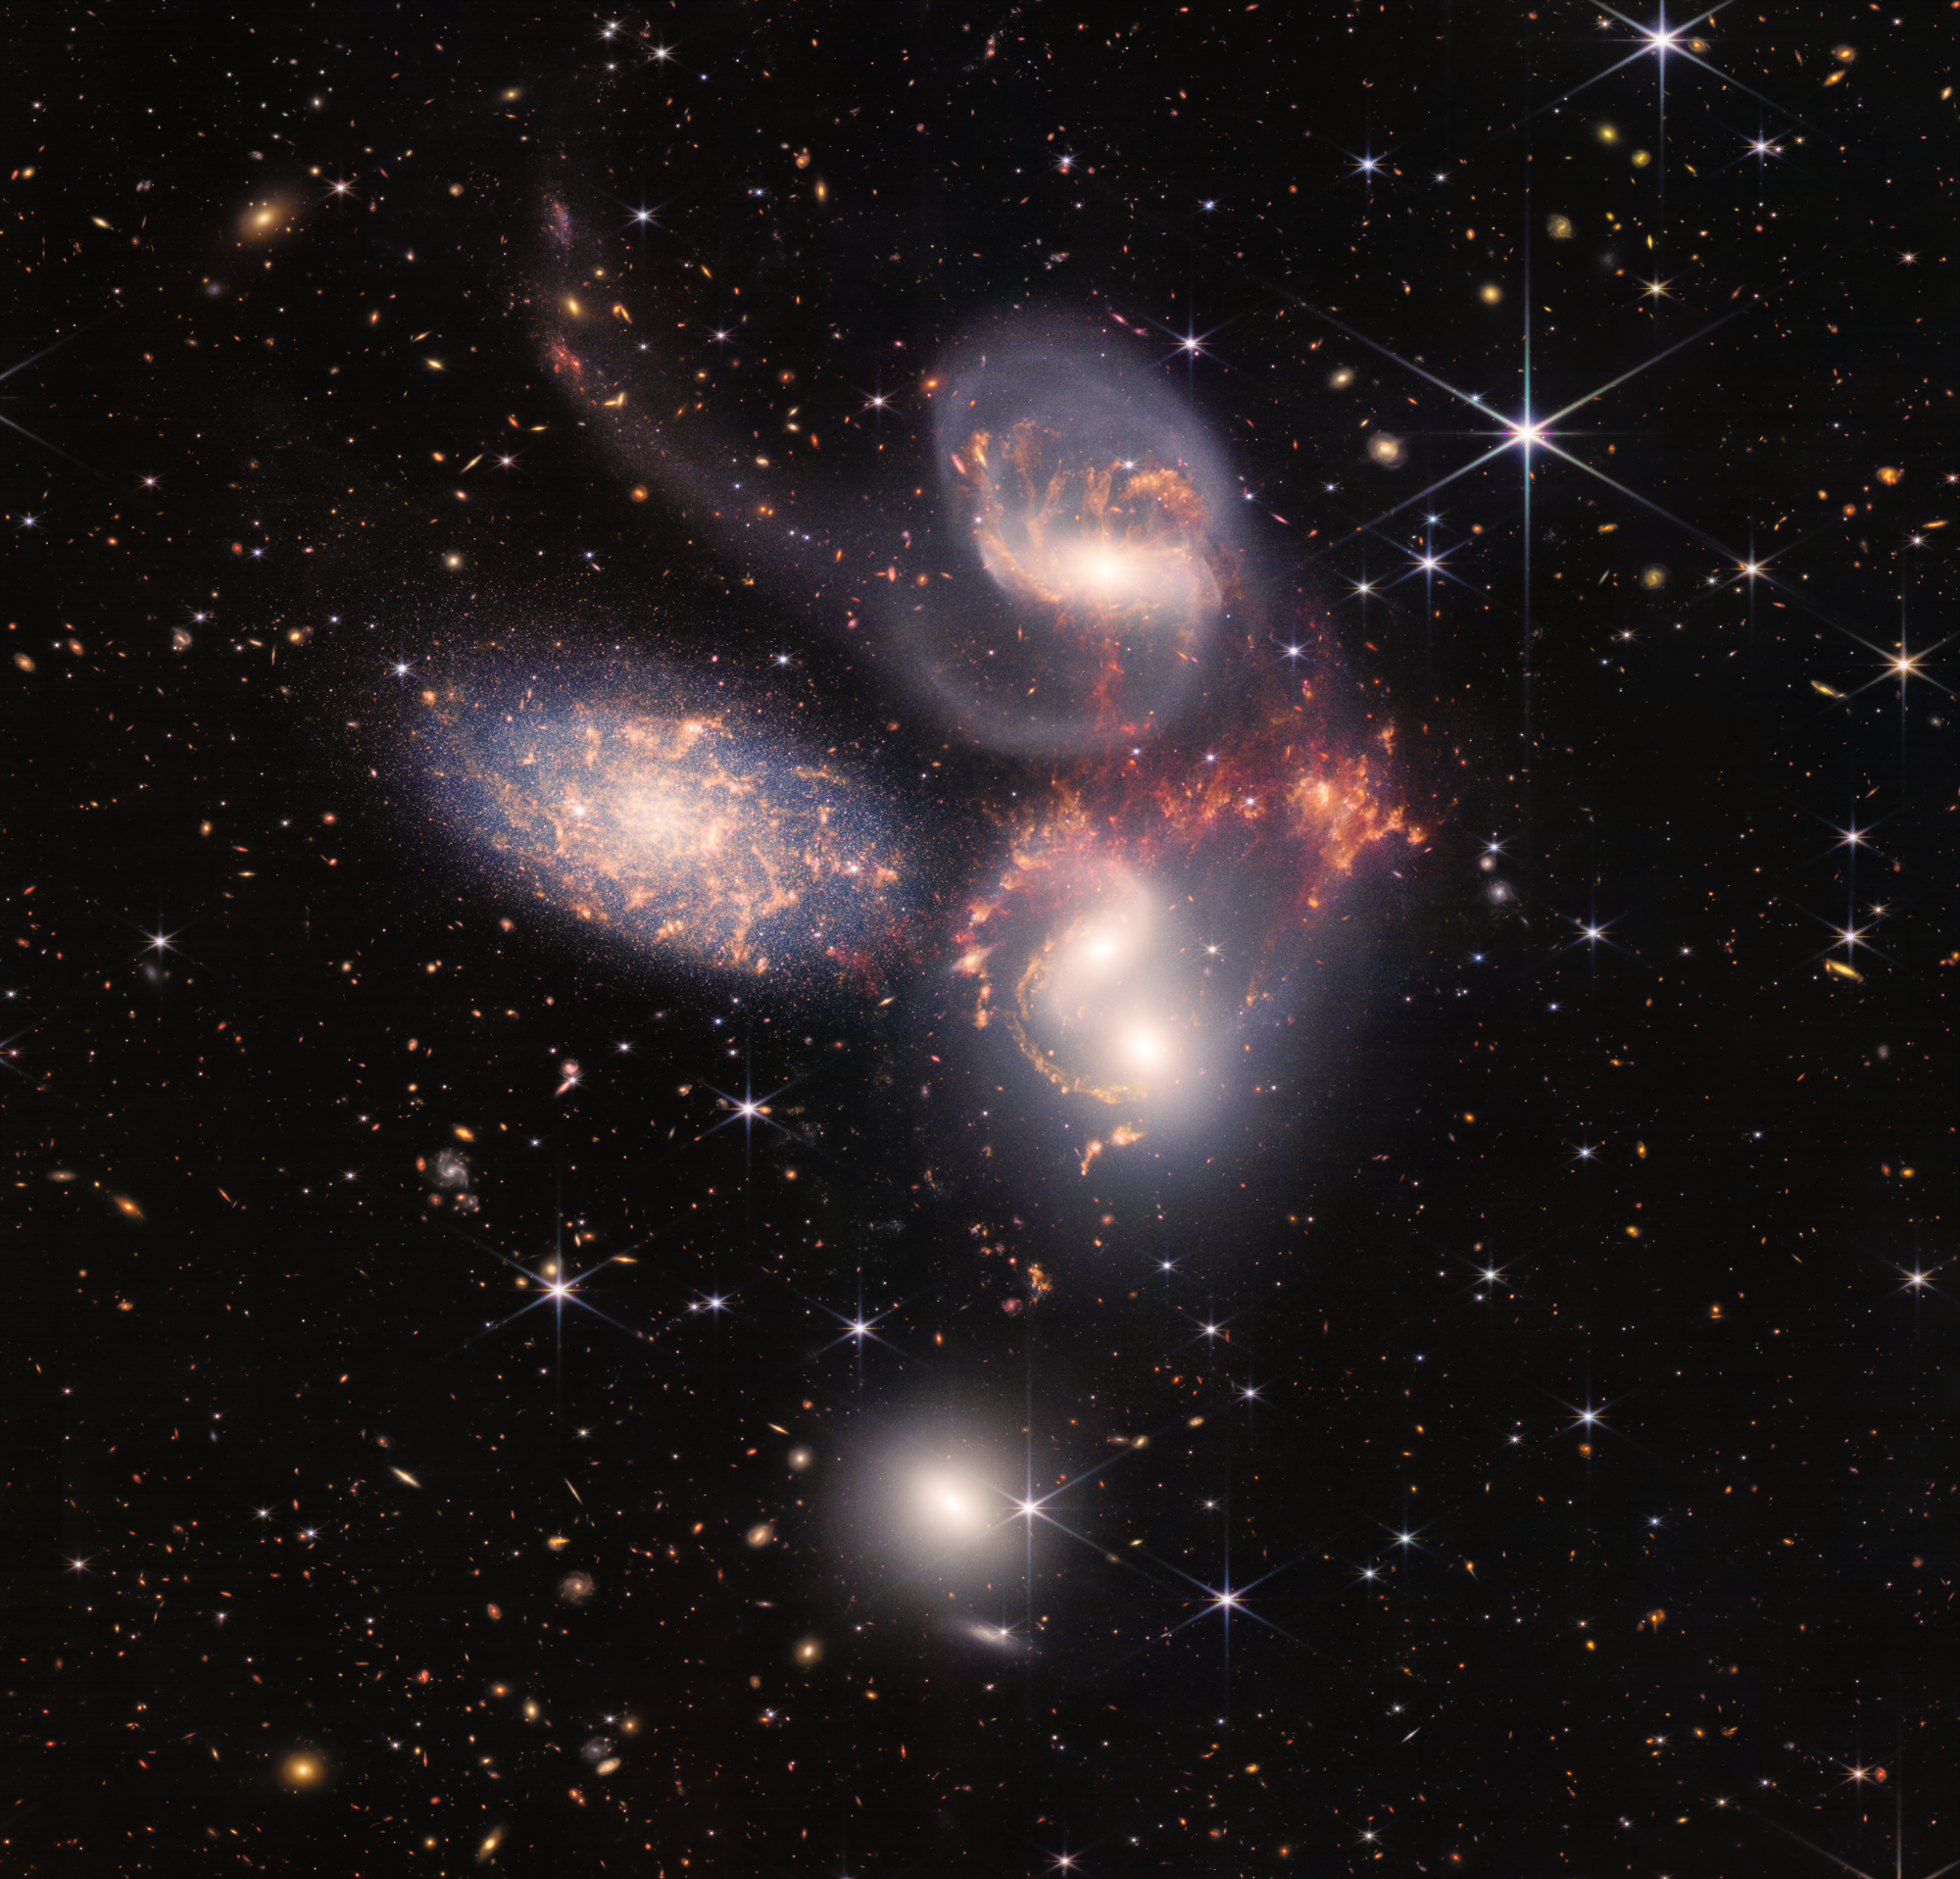

Stephan’s Quintet (NIRCam and MIRI Composite Image)

An enormous mosaic of Stephan’s Quintet is the largest image to date from NASA’s James Webb Space Telescope, covering about one-fifth of the Moon’s diameter. It contains over 150 million pixels and is constructed from almost 1,000 separate image files. The visual grouping of five galaxies was captured by Webb’s Near-Infrared Camera (NIRCam) and Mid-Infrared Instrument (MIRI).

With its powerful, infrared vision and extremely high spatial resolution, Webb shows never-before-seen details in this galaxy group. Sparkling clusters of millions of young stars and starburst regions of fresh star birth grace the image. Sweeping tails of gas, dust and stars are being pulled from several of the galaxies due to gravitational interactions. Most dramatically, Webb’s MIRI instrument captures huge shock waves as one of the galaxies, NGC 7318B, smashes through the cluster. These regions surrounding the central pair of galaxies are shown in the colors red and gold.

This composite NIRCam-MIRI image uses two of the three MIRI filters to best show and differentiate the hot dust and structure within the galaxy. MIRI sees a distinct difference in color between the dust in the galaxies versus the shock waves between the interacting galaxies. The image processing specialists at the Space Telescope Science Institute in Baltimore opted to highlight that difference by giving MIRI data the distinct yellow and orange colors, in contrast to the blue and white colors assigned to stars at NIRCam’s wavelengths.

Together, the five galaxies of Stephan’s Quintet are also known as the Hickson Compact Group 92 (HCG 92). Although called a “quintet,” only four of the galaxies are truly close together and caught up in a cosmic dance. The fifth and leftmost galaxy, called NGC 7320, is well in the foreground compared with the other four. NGC 7320 resides 40 million light-years from Earth, while the other four galaxies (NGC 7317, NGC 7318A, NGC 7318B, and NGC 7319) are about 290 million light-years away. This is still fairly close in cosmic terms, compared with more distant galaxies billions of light-years away. Studying these relatively nearby galaxies helps scientists better understand structures seen in a much more distant universe.

This proximity provides astronomers a ringside seat for witnessing the merging of and interactions between galaxies that are so crucial to all of galaxy evolution. Rarely do scientists see in so much exquisite detail how interacting galaxies trigger star formation in each other, and how the gas in these galaxies is being disturbed. Stephan’s Quintet is a fantastic “laboratory” for studying these processes fundamental to all galaxies.

Tight groups like this may have been more common in the early universe when their superheated, infalling material may have fueled very energetic black holes called quasars. Even today, the topmost galaxy in the group – NGC 7319 – harbors an active galactic nucleus, a supermassive black hole that is actively accreting material.

In NGC 7320, the leftmost and closest galaxy in the visual grouping, NIRCam was remarkably able to resolve individual stars and even the galaxy’s bright core. Old, dying stars that are producing dust clearly stand out as red points with NIRCam.

The new information from Webb provides invaluable insights into how galactic interactions may have driven galaxy evolution in the early universe.

As a bonus, NIRCam and MIRI revealed a vast sea of many thousands of distant background galaxies reminiscent of Hubble’s Deep Fields.

NIRCam was built by a team at the University of Arizona and Lockheed Martin’s Advanced Technology Center.

MIRI was contributed by ESA and NASA, with the instrument designed and built by a consortium of nationally funded European Institutes (The MIRI European Consortium) in partnership with JPL and the University of Arizona.

Credit: Image: NASA, ESA, CSA, STScI